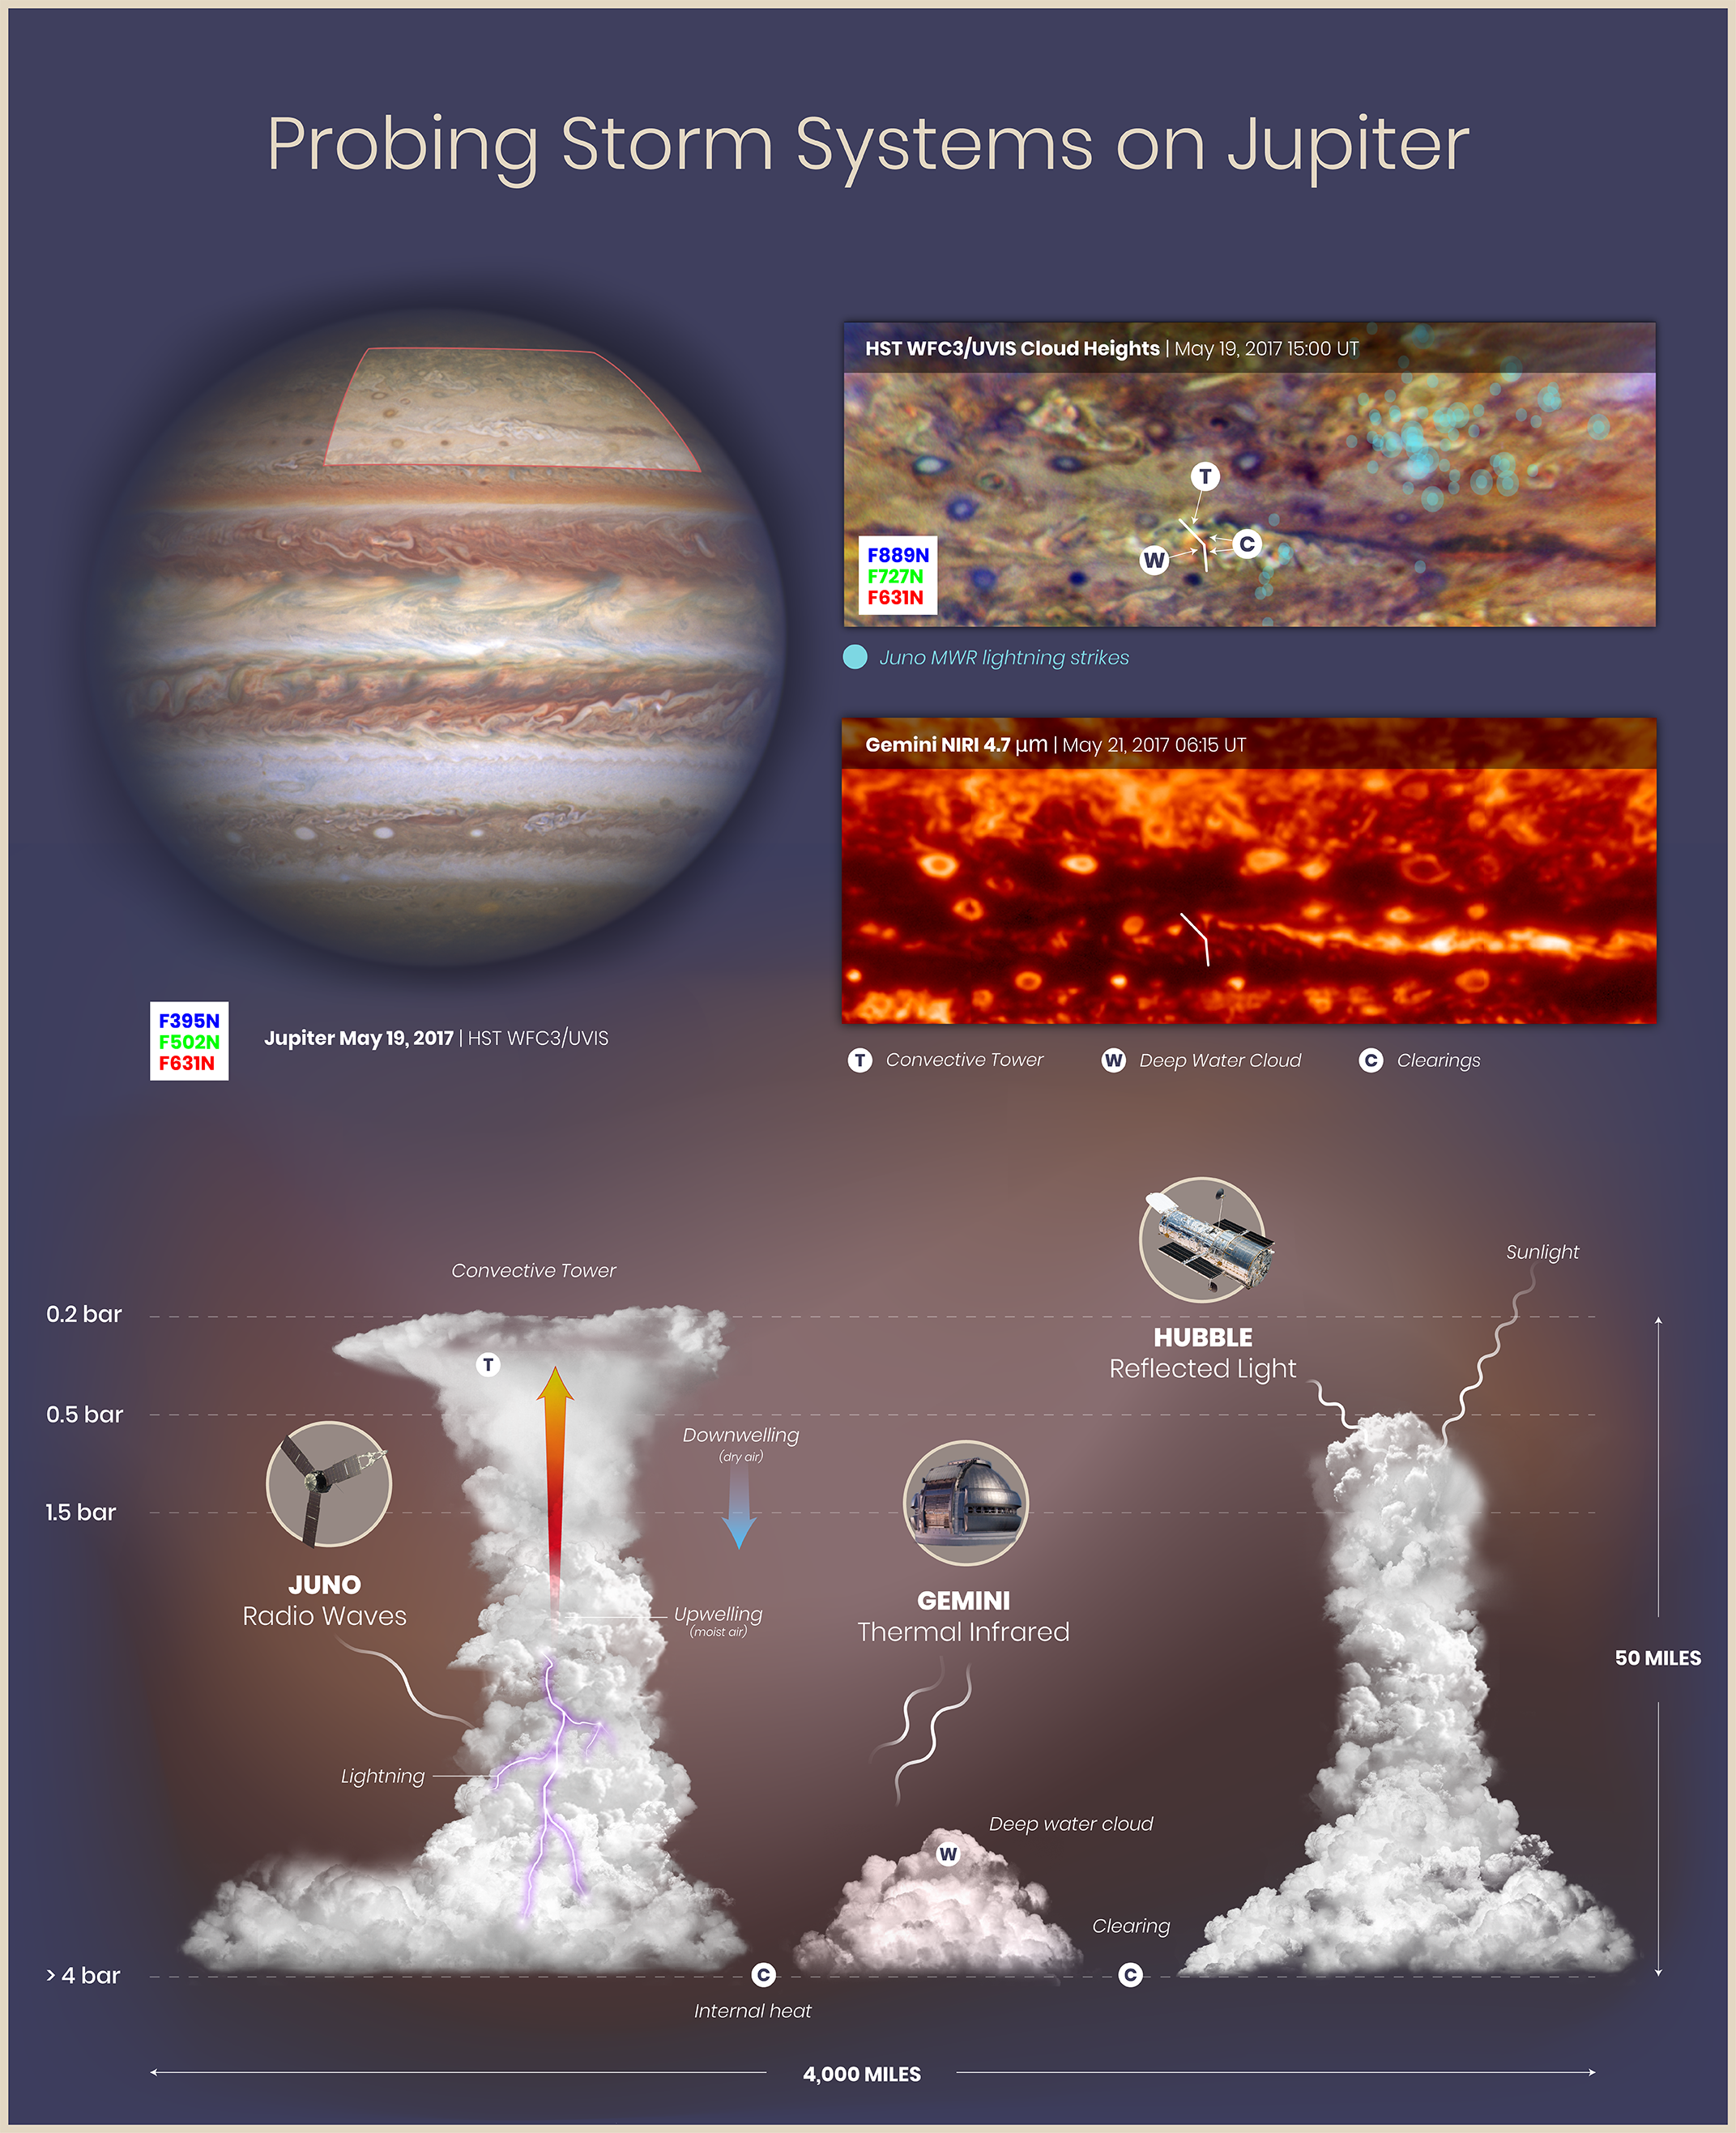

Probing Storm Systems on Jupiter

This graphic shows observations and interpretations of cloud structures and atmospheric circulation on Jupiter from the Juno spacecraft, the Hubble Space Telescope, and the Gemini Observatory. By combining the Juno, Hubble, and Gemini data, researchers are able to see that lightning flashes are clustered in turbulent regions where there are deep water clouds and where moist air is rising to form tall convective towers similar to cumulonimbus clouds (thunderheads) on Earth.

Upper left: This natural-color (visible light) image of the full disk of Jupiter was captured by Hubble's Wide Field Camera 3 on May 19, 2017. The highlighted region in the northern hemisphere is shown in the two details to the right.

Upper right: The Hubble Space Telescope detail shows cloud heights in Jupiter's atmosphere. High-altitude clouds reflect multiple wavelengths of visible and near-infrared light and appear lighter-colored in the image. Deeper clouds reflect less light and appear darker. Lightning flashes based on radio wave detections by Juno's Microwave Radiometer are shown in teal.

Middle right: This Gemini image of the same region, captured on May 21, 2017, shows thermal infrared light (4.7 µm) emitted from Jupiter. Brighter areas correspond to reduced cloud thickness, where more thermal emission from warm, deep atmospheric layers is able to escape to space.

Bottom: This illustration of lightning, convective towers, deep water clouds, and clearings in Jupiter's atmosphere is based on data from Juno, Hubble, and Gemini, and corresponds to the transect (angled white line) indicated on the Hubble and Gemini map details. The combination of observations can be used to map the cloud structure in three dimensions and infer details of atmospheric circulation. Thick, towering clouds form where moist air is rising (upwelling and active convection). Clearings form where drier air sinks (downwelling). The clouds shown rise five times higher than similar convective towers in the relatively shallow atmosphere of Earth. The region illustrated covers a horizontal span one-third greater than that of the continental United States.

Credit: NASA, ESA, M.H. Wong (UC Berkeley), A. James and M.W. Carruthers (STScI), and S. Brown (JPL)